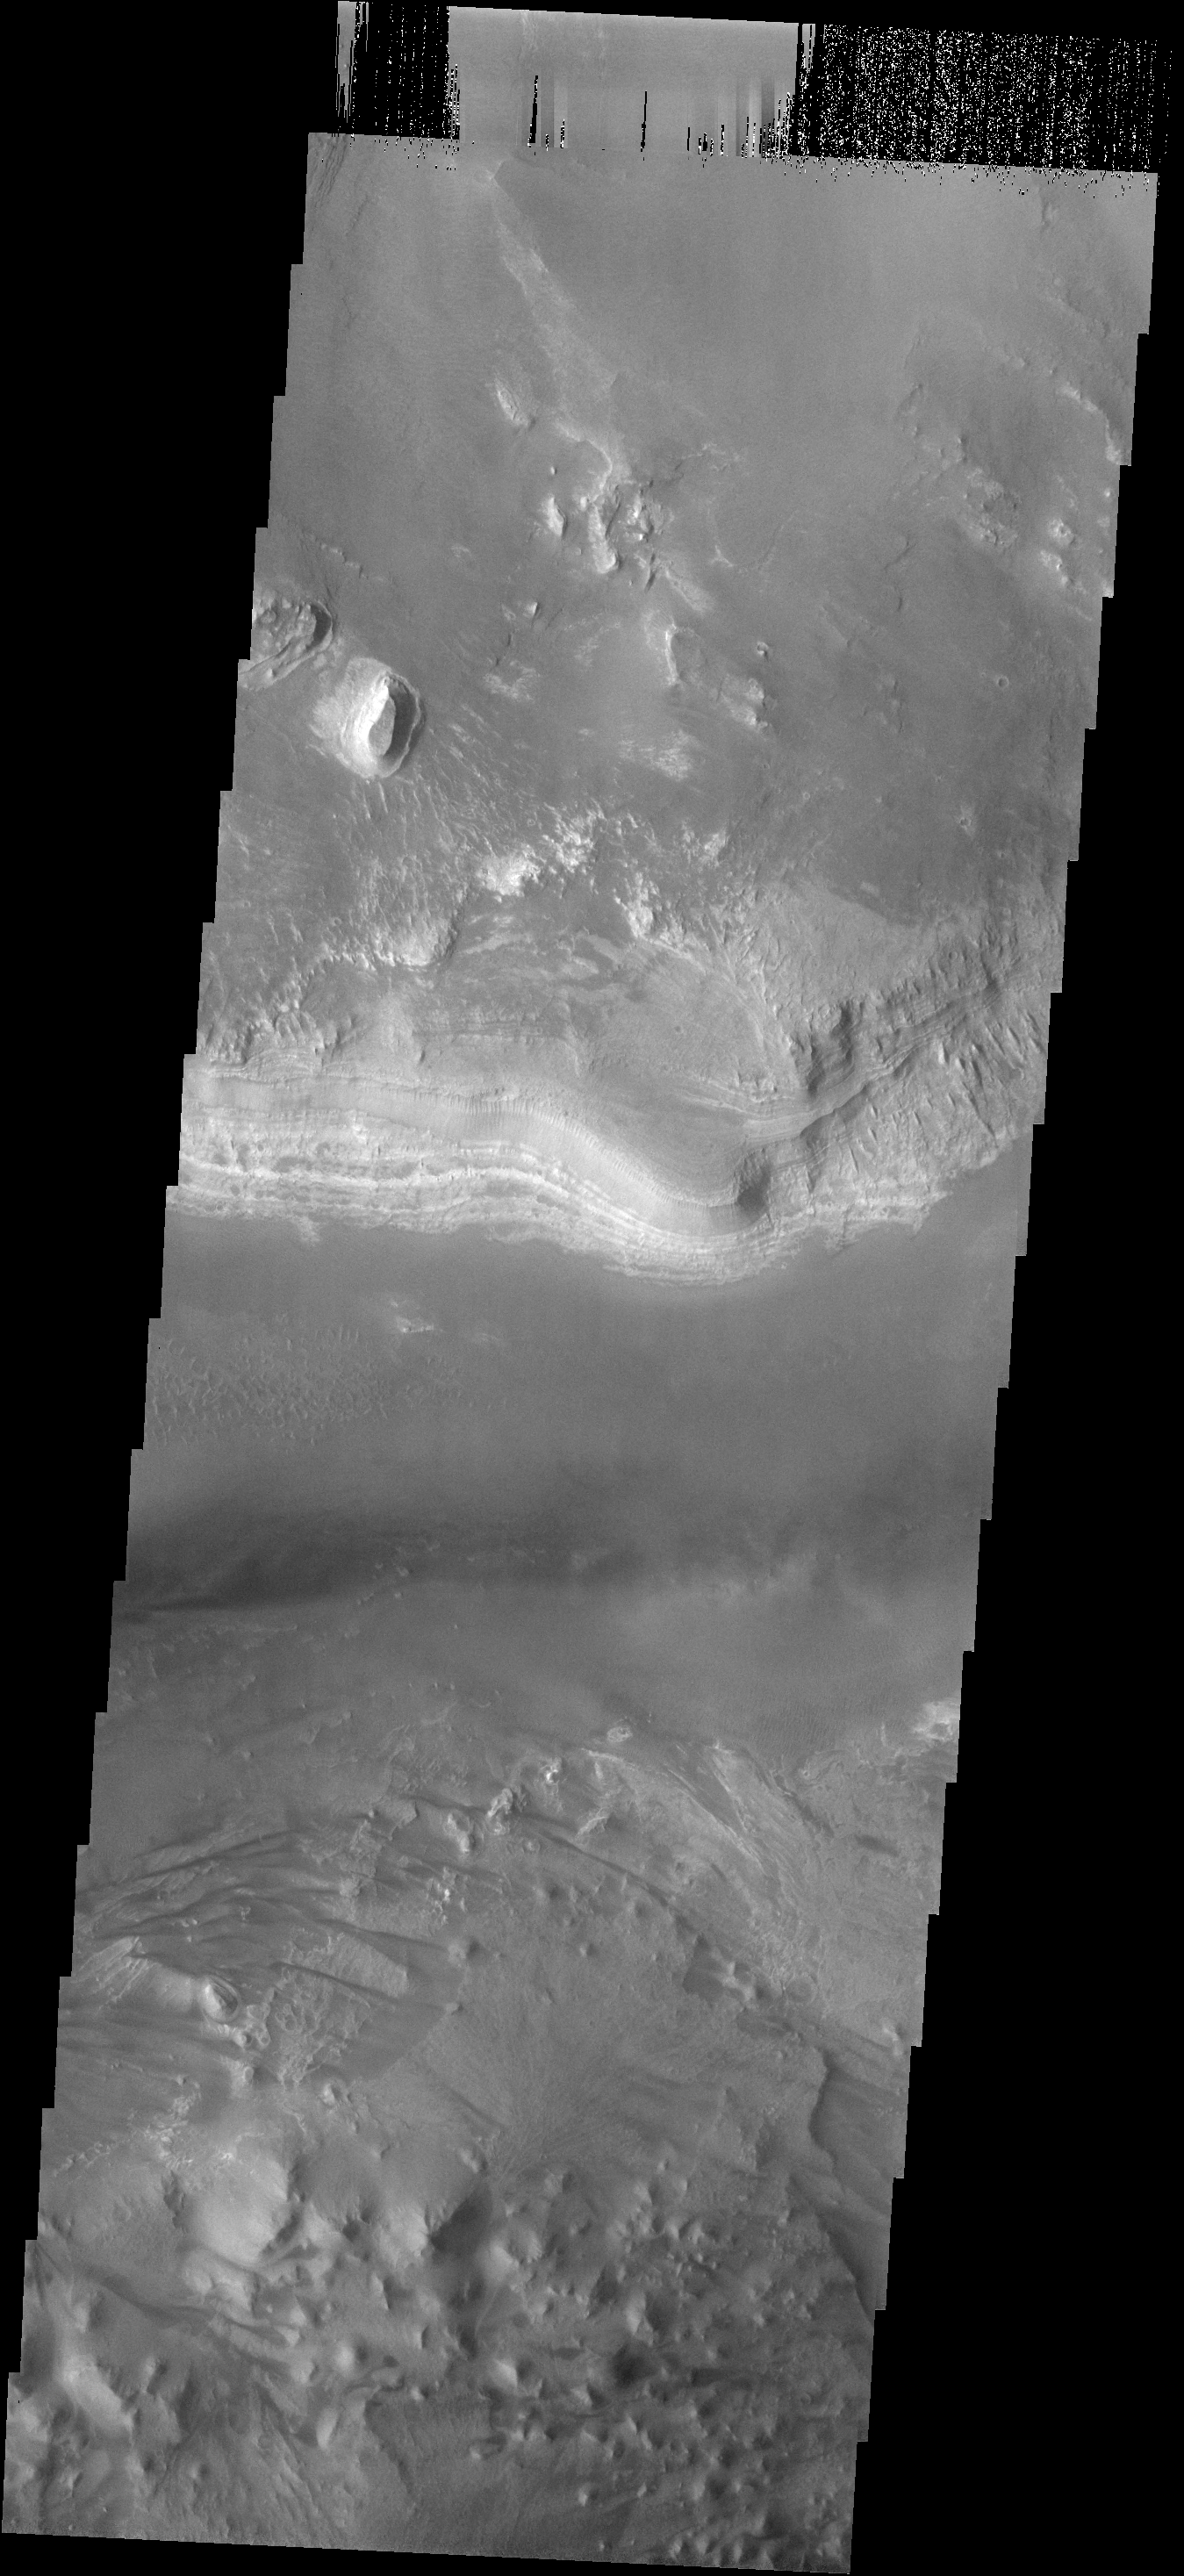

Layered Deposit

This image shows a small portion of the layered deposits found in Melas Chasma.

Image information: VIS instrument. Latitude -13.1N, Longitude 289.3E. 17 meter/pixel resolution.

Please see the THEMIS Data Citation Note for details on crediting THEMIS images.

Note: this THEMIS visual image has not been radiometrically nor geometrically calibrated for this preliminary release. An empirical correction has been performed to remove instrumental effects. A linear shift has been applied in the cross-track and down-track direction to approximate spacecraft and planetary motion. Fully calibrated and geometrically projected images will be released through the Planetary Data System in accordance with Project policies at a later time.

NASA’s Jet Propulsion Laboratory manages the 2001 Mars Odyssey mission for NASA’s Office of Space Science, Washington, D.C. The Thermal Emission Imaging System (THEMIS) was developed by Arizona State University, Tempe, in collaboration with Raytheon Santa Barbara Remote Sensing. The THEMIS investigation is led by Dr. Philip Christensen at Arizona State University. Lockheed Martin Astronautics, Denver, is the prime contractor for the Odyssey project, and developed and built the orbiter. Mission operations are conducted jointly from Lockheed Martin and from JPL, a division of the California Institute of Technology in Pasadena.

Credit: NASA/JPL/ASU